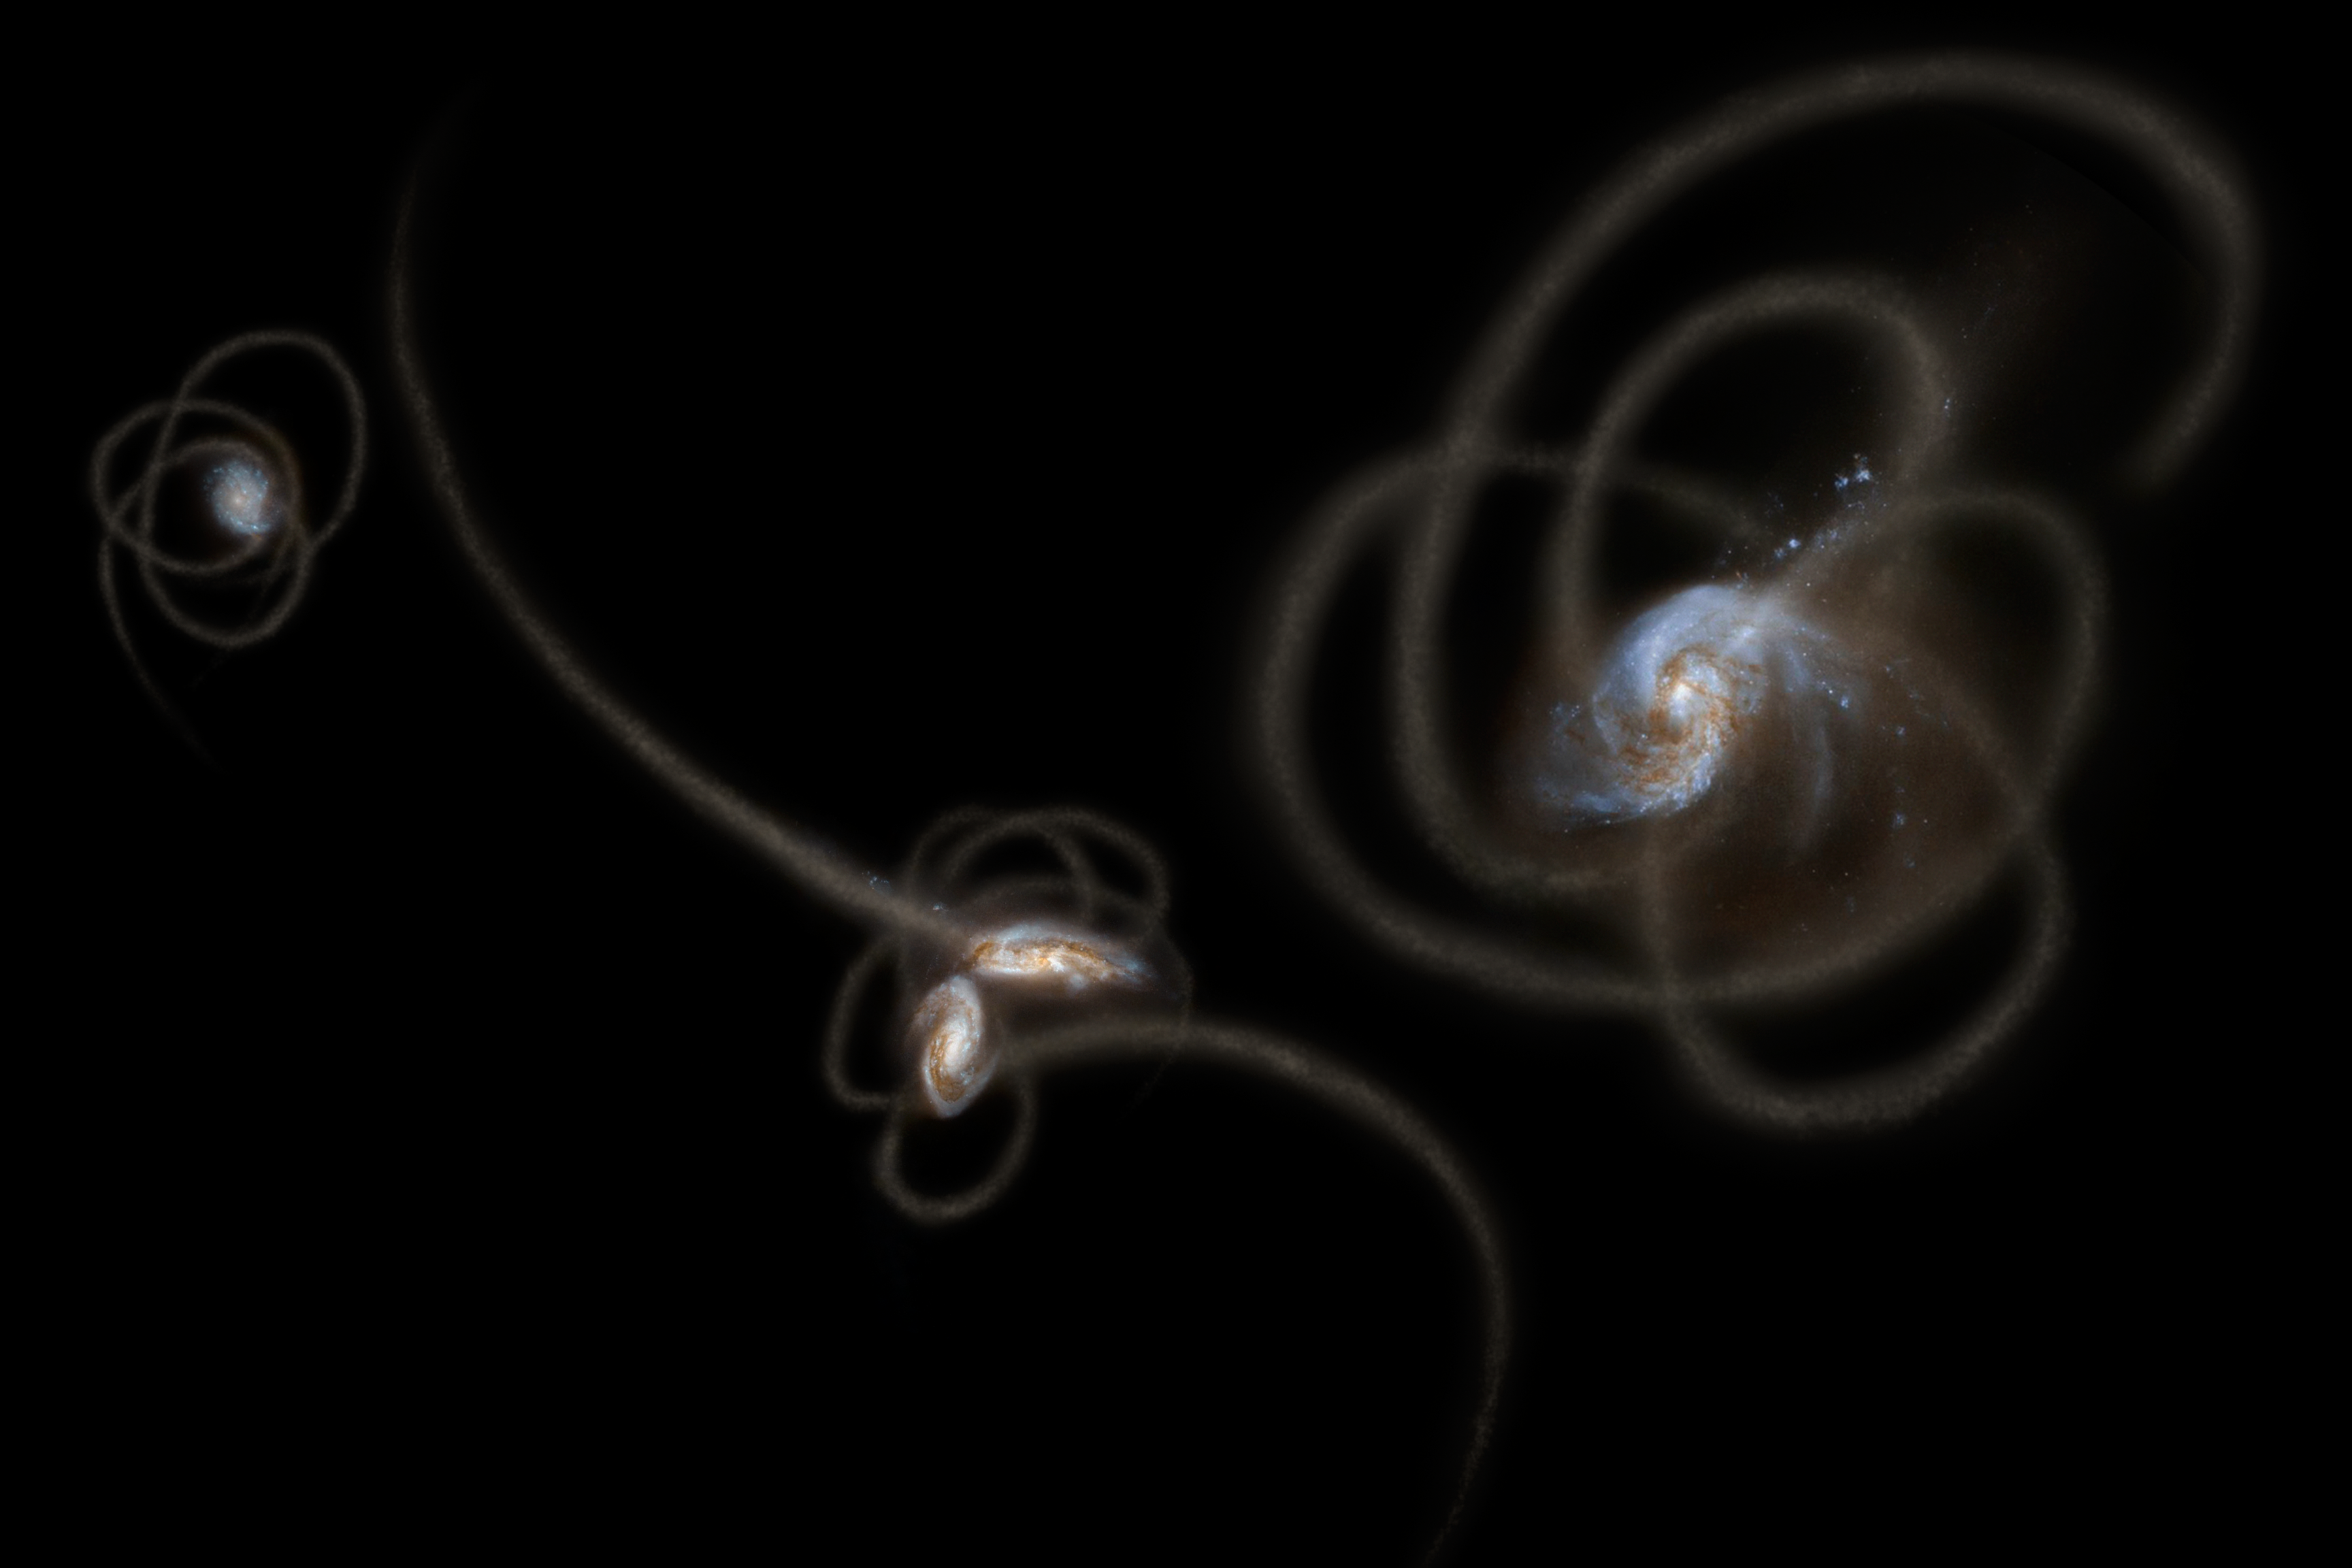

Spitzer Sees Stray Starlight

New research from scientists using NASA's Spitzer Space Telescope suggests that a mysterious infrared glow across our whole sky is coming from stray stars torn from galaxies. When galaxies grow, they merge and become gravitationally tangled in a violent process that results in streams of stars being ripped away from the galaxies. Such streams, called tidal tails, can be seen in this artist's concept. Scientists say that Spitzer is picking up the collective glow of stars such as these, which linger in the spaces between galaxies.

This artwork is adapted, in part, from galaxy images obtained from the NASA/ESA Hubble Space Telescope.

Credit: NASA/ESA/STScI/JPL-Caltech/R. Hurt (IPAC)